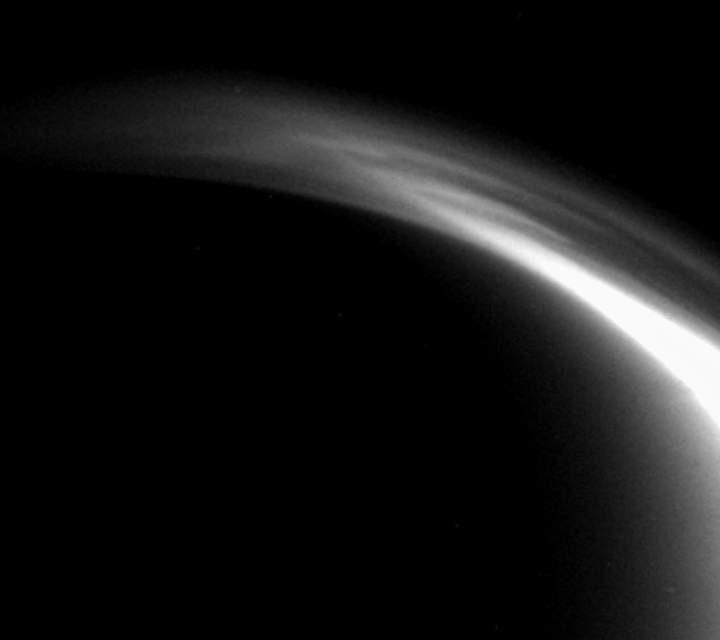

Titan’s Shifting Hazes

This fascinating movie from Cassini shows the changing shapes of features in the outer haze layers of Titan’s atmosphere.

The original movie was created from 36 images taken over the course of three hours as Cassini receded from Titan, following its flyby on March 31, 2005. These observations were made about four and a half to eight hours after Cassini’s closest approach. Additional frames were inserted between the 36 Cassini images in order to smooth the movement of the atmosphere — a scheme called interpolation — for a total of 71 frames in the released movie.

The most obvious changes in this movie occur in the bright layers in the middle of the arc, near the one o’clock position, where hazy filaments appear to flow and merge. Near the 12 o’clock position there is wave motion from right to left.

The changing features represent a great deal of dynamic activity high in this cold, hazy atmosphere. They resemble the activity observed during Cassini’s first Titan encounter.

The images for this movie were taken by the Cassini wide-angle camera on April 1, 2005, using a filter sensitive to visible violet light and were acquired at distances ranging from approximately 99,000 to 155,000 kilometers (62,000 to 96,000 miles) from Titan. Resolution in the images changes from 6 to 9 kilometers (4 to 6 miles) per pixel during the movie. The frames have been scaled so that Titan does not appear to shrink in size as Cassini moves away.

The Cassini-Huygens mission is a cooperative project of NASA, the European Space Agency and the Italian Space Agency. The Jet Propulsion Laboratory, a division of the California Institute of Technology in Pasadena, manages the mission for NASA’s Science Mission Directorate, Washington, D.C. The Cassini orbiter and its two onboard cameras were designed, developed and assembled at JPL. The imaging team is based at the Space Science Institute, Boulder, Colo.

Credit: NASA/JPL/Space Science Institute